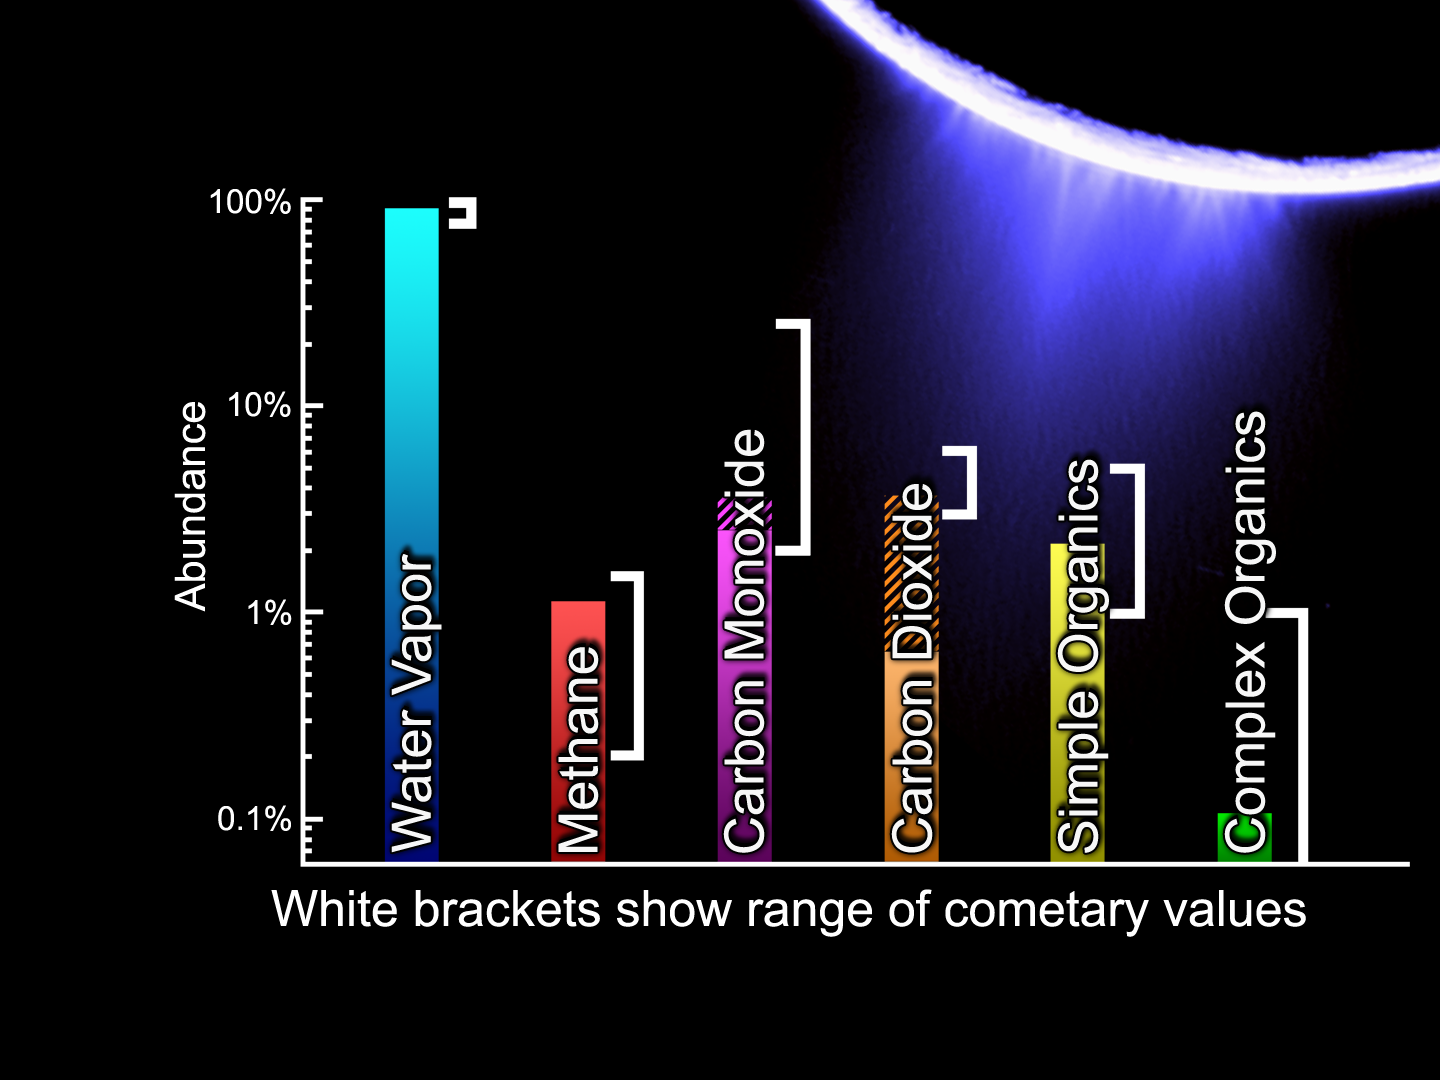

Comets and Enceladus – Similar Chemistry

The Cassini-Huygens mission is a cooperative project of NASA, the European Space Agency and the Italian Space Agency. The Jet Propulsion Laboratory, a division of the California Institute of Technology in Pasadena, manages the mission for NASA’s Science Mission Directorate, Washington, D.C. The Cassini orbiter and its two onboard cameras were designed, developed and assembled at JPL. The imaging operations center is based at the Space Science Institute in Boulder, Colo.

Credit: NASA/JPL/SwRI